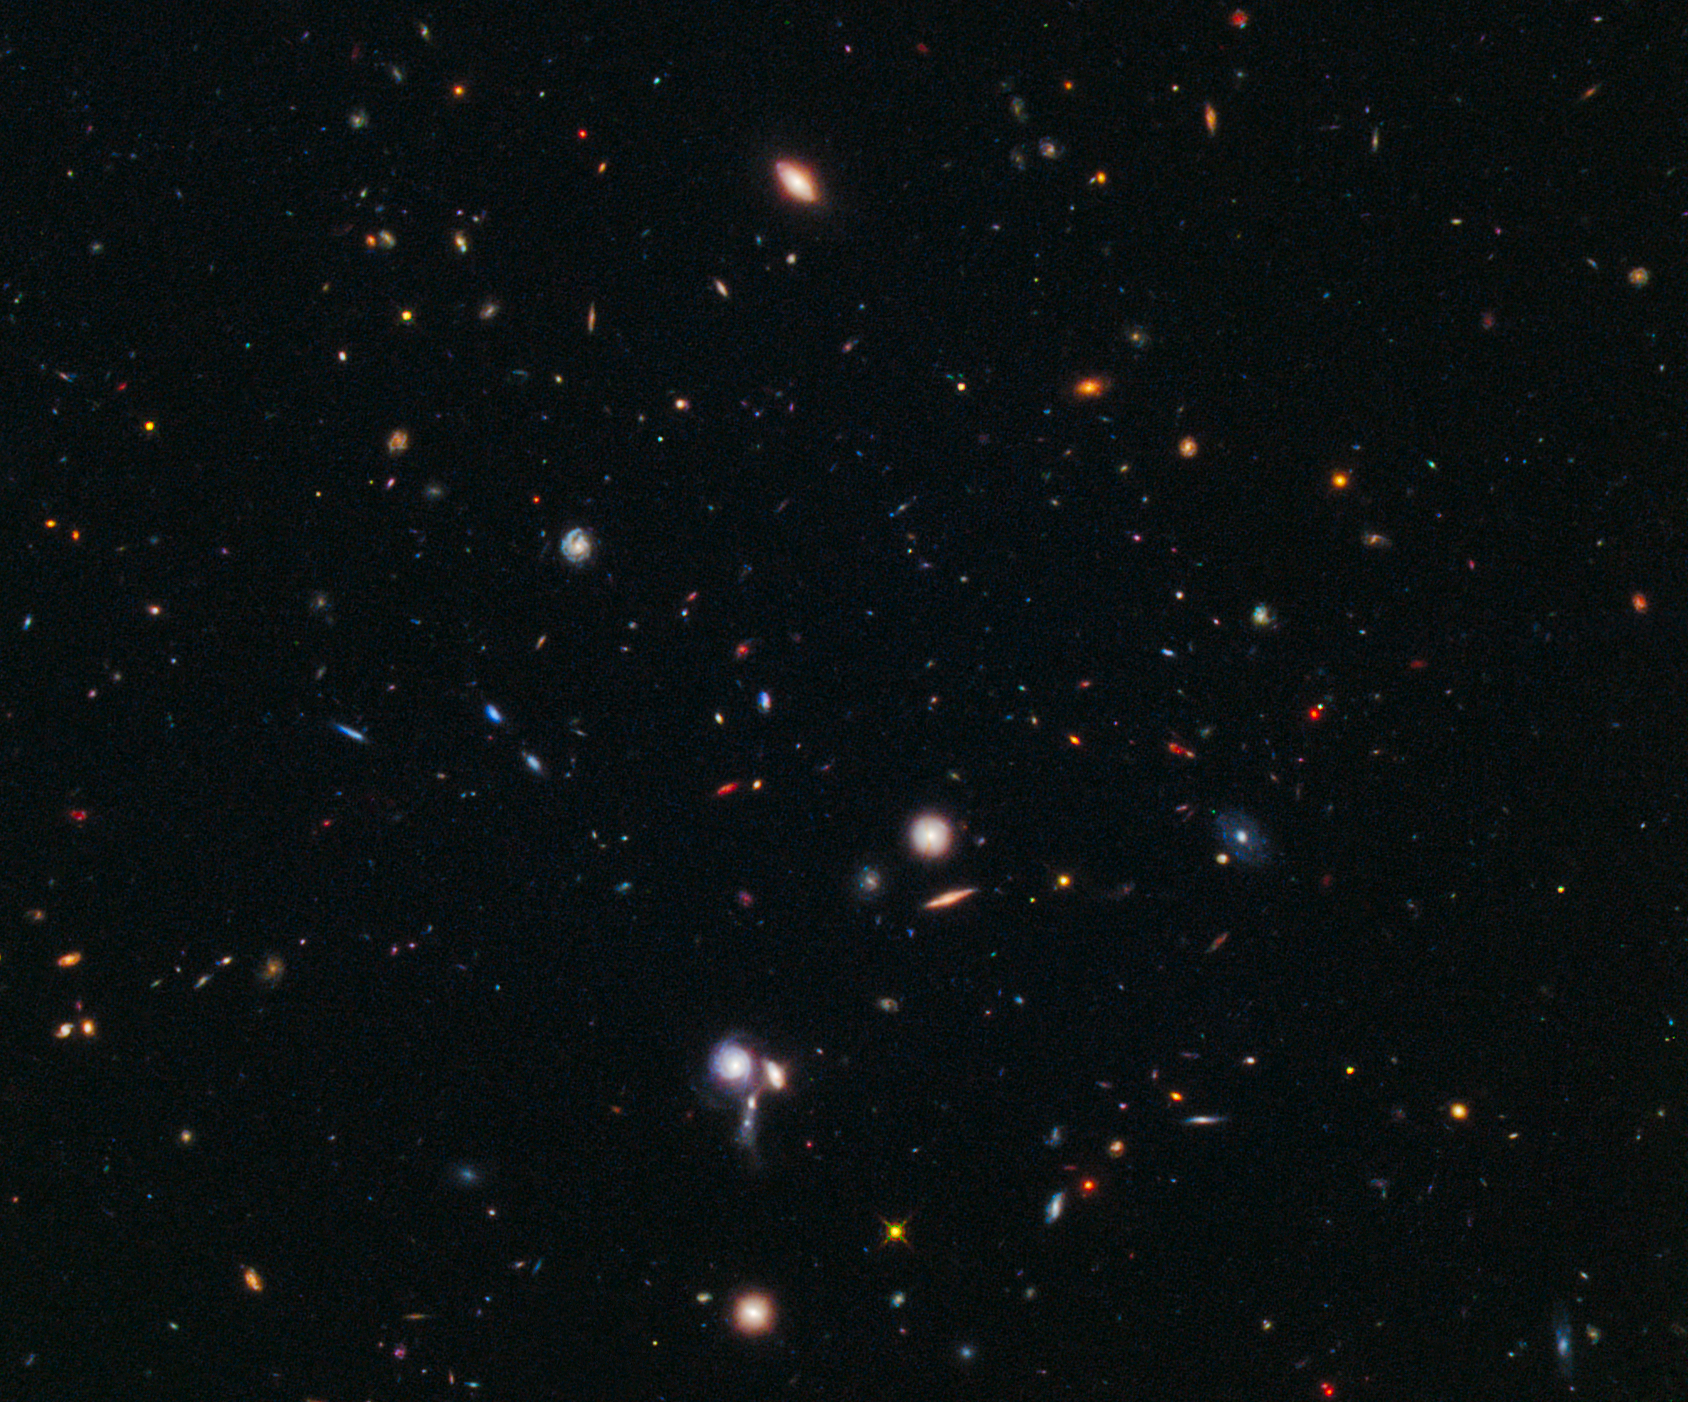

Hubble BoRG 58 Survey Field

Object Name: Galaxies from the Brightest of Reionizing Galaxies (BoRG) Survey, BoRG 58
Object Description: Survey Field
Instrument: HST/WFC3/UVIS and HST/WFC3/IR
Filters: WFC3/UVIS: F606W (V), WFC3/IR: F098M (blue grism), and F160W (H)
Exposure Time: 2.6 hours

This image is a composite of separate exposures acquired by the WFC3 instrument on HST. Several filters were used to sample broad wavelength ranges. The color results from assigning different hues (colors) to each monochromatic (grayscale) image associated with an individual filter. In this case, the assigned colors are: Blue: F606W (V) Green: F098M (blue grism) Red: F160W (H)

Credit: NASA, ESA, M. Trenti (University of Colorado, Boulder, and University of Cambridge, UK), L. Bradley (STScI), and the BoRG team